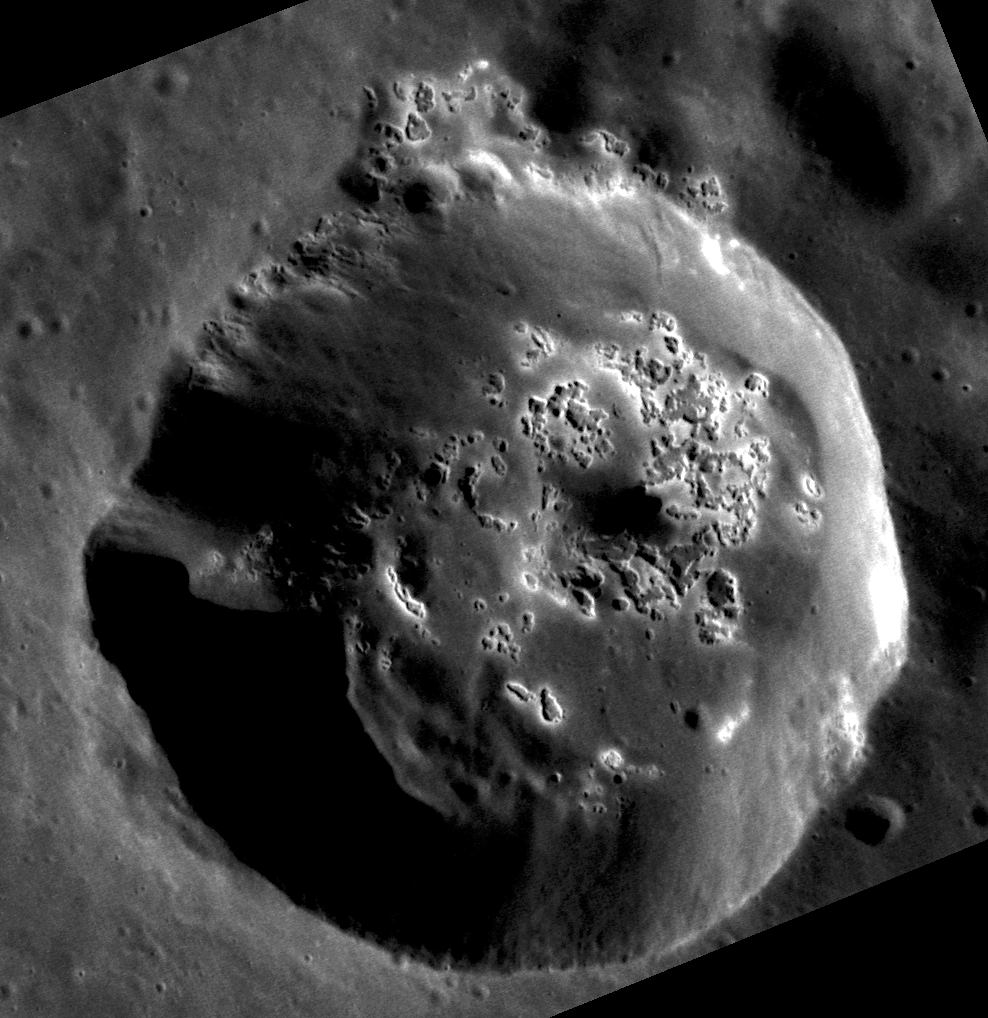

A Haven for Hollows

This small crater possess some quality that makes it a haven for hollows. Hollows cover large regions of the crater’s floor, as seen at Tyagaraja. Hollows also are located near the crater’s rim and on material slumping down the crater’s wall.

This image was acquired as a high-resolution targeted observation. Targeted observations are images of a small area on Mercury’s surface at resolutions much higher than the 200-meter/pixel morphology base map. It is not possible to cover all of Mercury’s surface at this high resolution, but typically several areas of high scientific interest are imaged in this mode each week.

Date acquired: July 19, 2012
Image Mission Elapsed Time (MET): 251199474
Image ID: 2229903
Instrument: Narrow Angle Camera (NAC) of the Mercury Dual Imaging System (MDIS)
Center Latitude: 41.24°
Center Longitude: 123.8° E
Resolution: 18 meters/pixel
Scale: This crater is 14 kilometers (9 miles) in diameter
Incidence Angle: 67.0°
Emission Angle: 41.5°
Phase Angle: 108.6°

The MESSENGER spacecraft is the first ever to orbit the planet Mercury, and the spacecraft’s seven scientific instruments and radio science investigation are unraveling the history and evolution of the Solar System’s innermost planet. Visit the Why Mercury? section of this website to learn more about the key science questions that the MESSENGER mission is addressing. During the one-year primary mission, MDIS acquired 88,746 images and extensive other data sets. MESSENGER is now in a year-long extended mission, during which plans call for the acquisition of more than 80,000 additional images to support MESSENGER’s science goals.

These images are from MESSENGER, a NASA Discovery mission to conduct the first orbital study of the innermost planet, Mercury. For information regarding the use of images, see the MESSENGER image use policy.

Credit: NASA/Johns Hopkins University Applied Physics Laboratory/Carnegie Institution of Washington